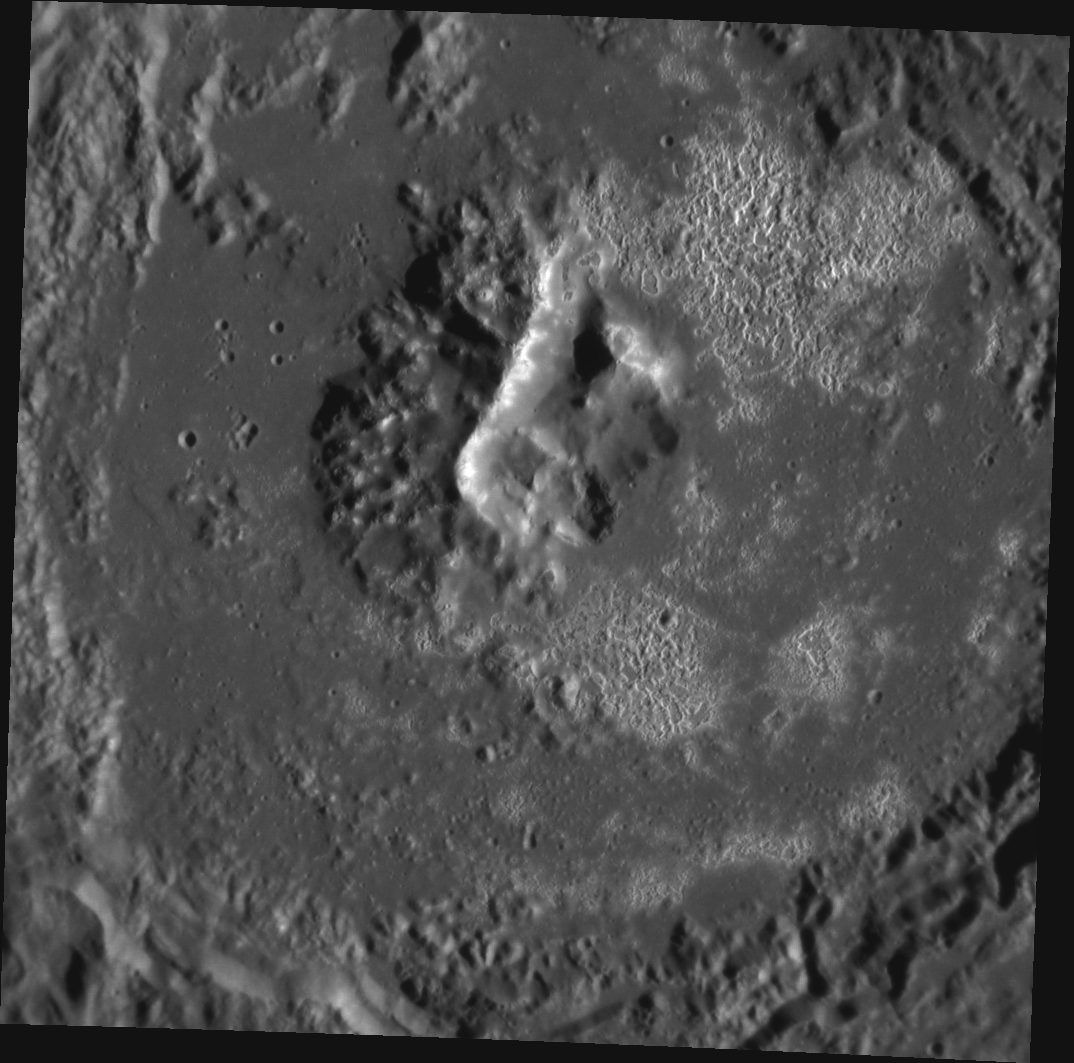

The Hollowed Halls of Tyagaraja

This image, taken with the Narrow Angle Camera (NAC), gives us a stunning high-resolution view of Tyagaraja crater. The crater was named for Kakarla Tyagabrahmam, colloquially known as Tyagarajar, the 18th century composer of Carnatic music or classical South Indian music. One of the most distinctive features of Tyagaraja is the large number of coalesced hollows covering large portions of the crater floor; these may have been formed by sublimation of a component of the material when exposed by the original impact. When imaged in color, reddish volcanic vents can be seen at the crater’s center.

This image was acquired as a high-resolution targeted observation. Targeted observations are images of a small area on Mercury’s surface at resolutions much higher than the 200-meter/pixel morphology base map. It is not possible to cover all of Mercury’s surface at this high resolution, but typically several areas of high scientific interest are imaged in this mode each week.

Date acquired: April 12, 2012
Image Mission Elapsed Time (MET): 242713071
Image ID: 1637966
Instrument: Narrow Angle Camera (NAC) of the Mercury Dual Imaging System (MDIS)
Center Latitude: 3.70°
Center Longitude: 211.1° E
Resolution: 75 meters/pixel
Scale: Tyagaraja crater is about 97 km (60 miles) in diameter
Incidence Angle: 68.4°
Emission Angle: 9.7°
Phase Angle: 78.2°

The MESSENGER spacecraft is the first ever to orbit the planet Mercury, and the spacecraft’s seven scientific instruments and radio science investigation are unraveling the history and evolution of the Solar System’s innermost planet. Visit the Why Mercury? section of this website to learn more about the key science questions that the MESSENGER mission is addressing. During the one-year primary mission, MDIS acquired 88,746 images and extensive other data sets. MESSENGER is now in a year-long extended mission, during which plans call for the acquisition of more than 80,000 additional images to support MESSENGER’s science goals.

These images are from MESSENGER, a NASA Discovery mission to conduct the first orbital study of the innermost planet, Mercury. For information regarding the use of images, see the MESSENGER image use policy.

Credit: NASA/Johns Hopkins University Applied Physics Laboratory/Carnegie Institution of Washington